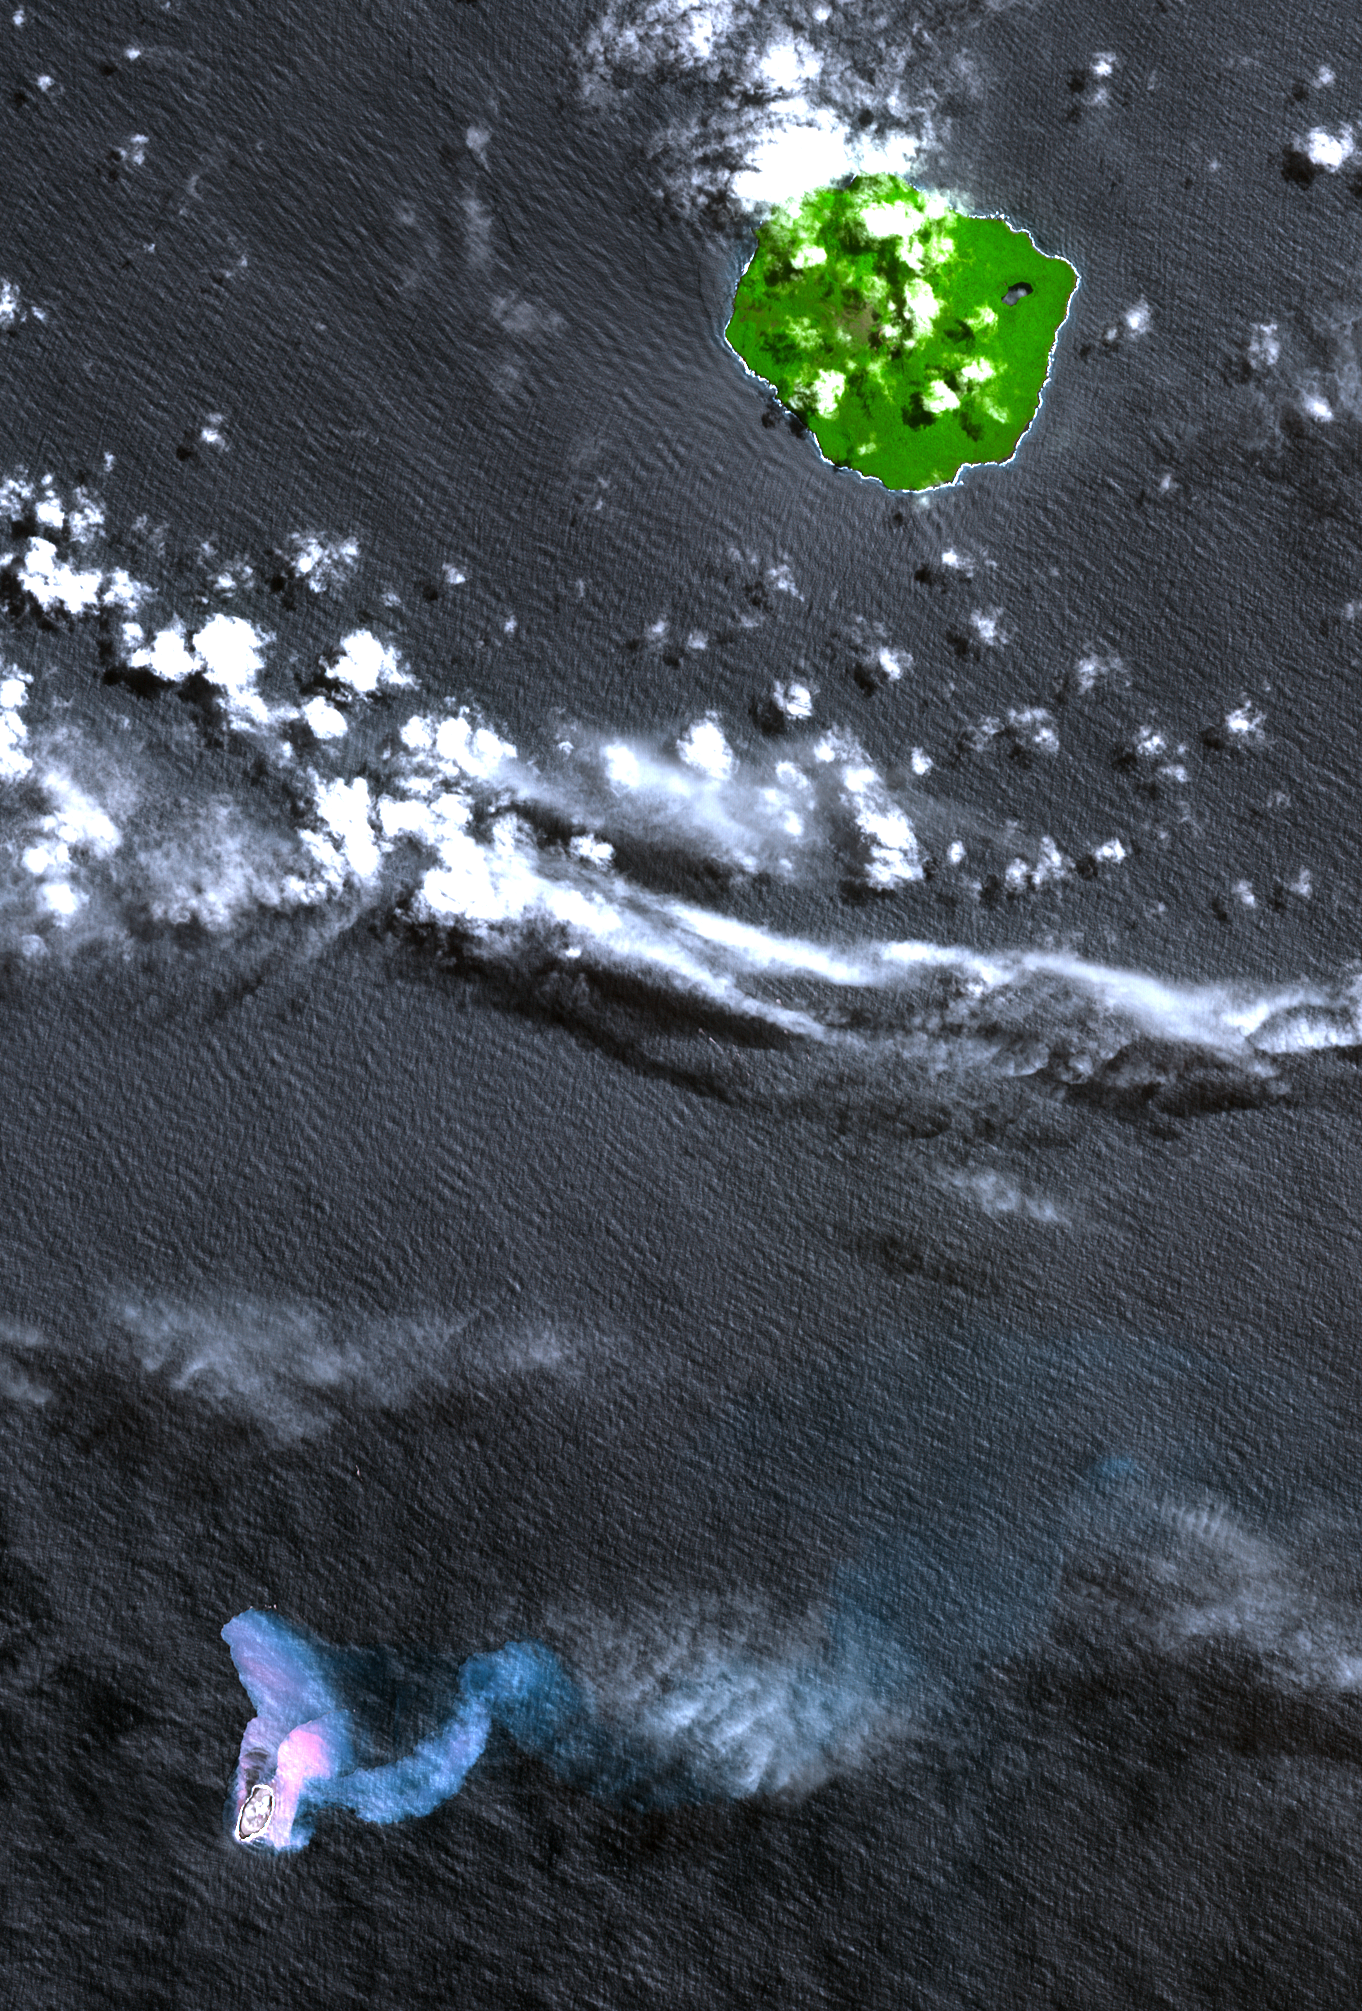

Home Reef, South Pacific

In the South Pacific, south of Late Island along the Tofua volcanic arc in Tonga, a new volcanic island Home Reef is being re-born. The island is thought to have emerged after a volcanic eruption in mid-August that has also spewed large amounts of floating pumice into Tongan waters and sweeping across to Fiji about 350 km (220 miles) to the west of where the new island has formed. In 2004 a similar eruption created an ephemeral island about 0.5 by 1.5 km (0.3 by 0.9 miles) in size; it was no longer visible in an ASTER image acquired November 2005. This simulated natural color image shows the vegetation-covered stratovolcanic island of Late in the upper right. Home Reef is found in the lower left. The two bluish plumes are hot seawater that is laden with volcanic ash and chemicals; the larger one can be traced for more than 14 km (8.4 miles) to the east. The image was acquired October 10, 2006 and covers an area of 24.3 by 30.2 km. It is located at 18.9 degrees South latitude, 174.7 degrees west longitude.

With its 14 spectral bands from the visible to the thermal infrared wavelength region, and its high spatial resolution of 15 to 90 meters (about 50 to 300 feet), ASTER images Earth to map and monitor the changing surface of our planet.

ASTER is one of five Earth-observing instruments launched December 18, 1999, on NASA’s Terra satellite. The instrument was built by Japan’s Ministry of Economy, Trade and Industry. A joint U.S./Japan science team is responsible for validation and calibration of the instrument and the data products.

The broad spectral coverage and high spectral resolution of ASTER provides scientists in numerous disciplines with critical information for surface mapping, and monitoring of dynamic conditions and temporal change. Example applications are: monitoring glacial advances and retreats; monitoring potentially active volcanoes; identifying crop stress; determining cloud morphology and physical properties; wetlands evaluation; thermal pollution monitoring; coral reef degradation; surface temperature mapping of soils and geology; and measuring surface heat balance.

The U.S. science team is located at NASA’s Jet Propulsion Laboratory, Pasadena, Calif. The Terra mission is part of NASA’s Science Mission Directorate.

Size: 24.3 by 30.2 kilometers (15 by 18.6 miles)
Location: 18.9 degrees South latitude, 174.7 degrees West longitude
Orientation: North at top
Image Data: ASTER bands 3, 2, and 1
Original Data Resolution: 15 meters (49.2 feet)
Dates Acquired: October 4, 2006

Credit: NASA/GSFC/METI/ERSDAC/JAROS, and U.S./Japan ASTER Science Team